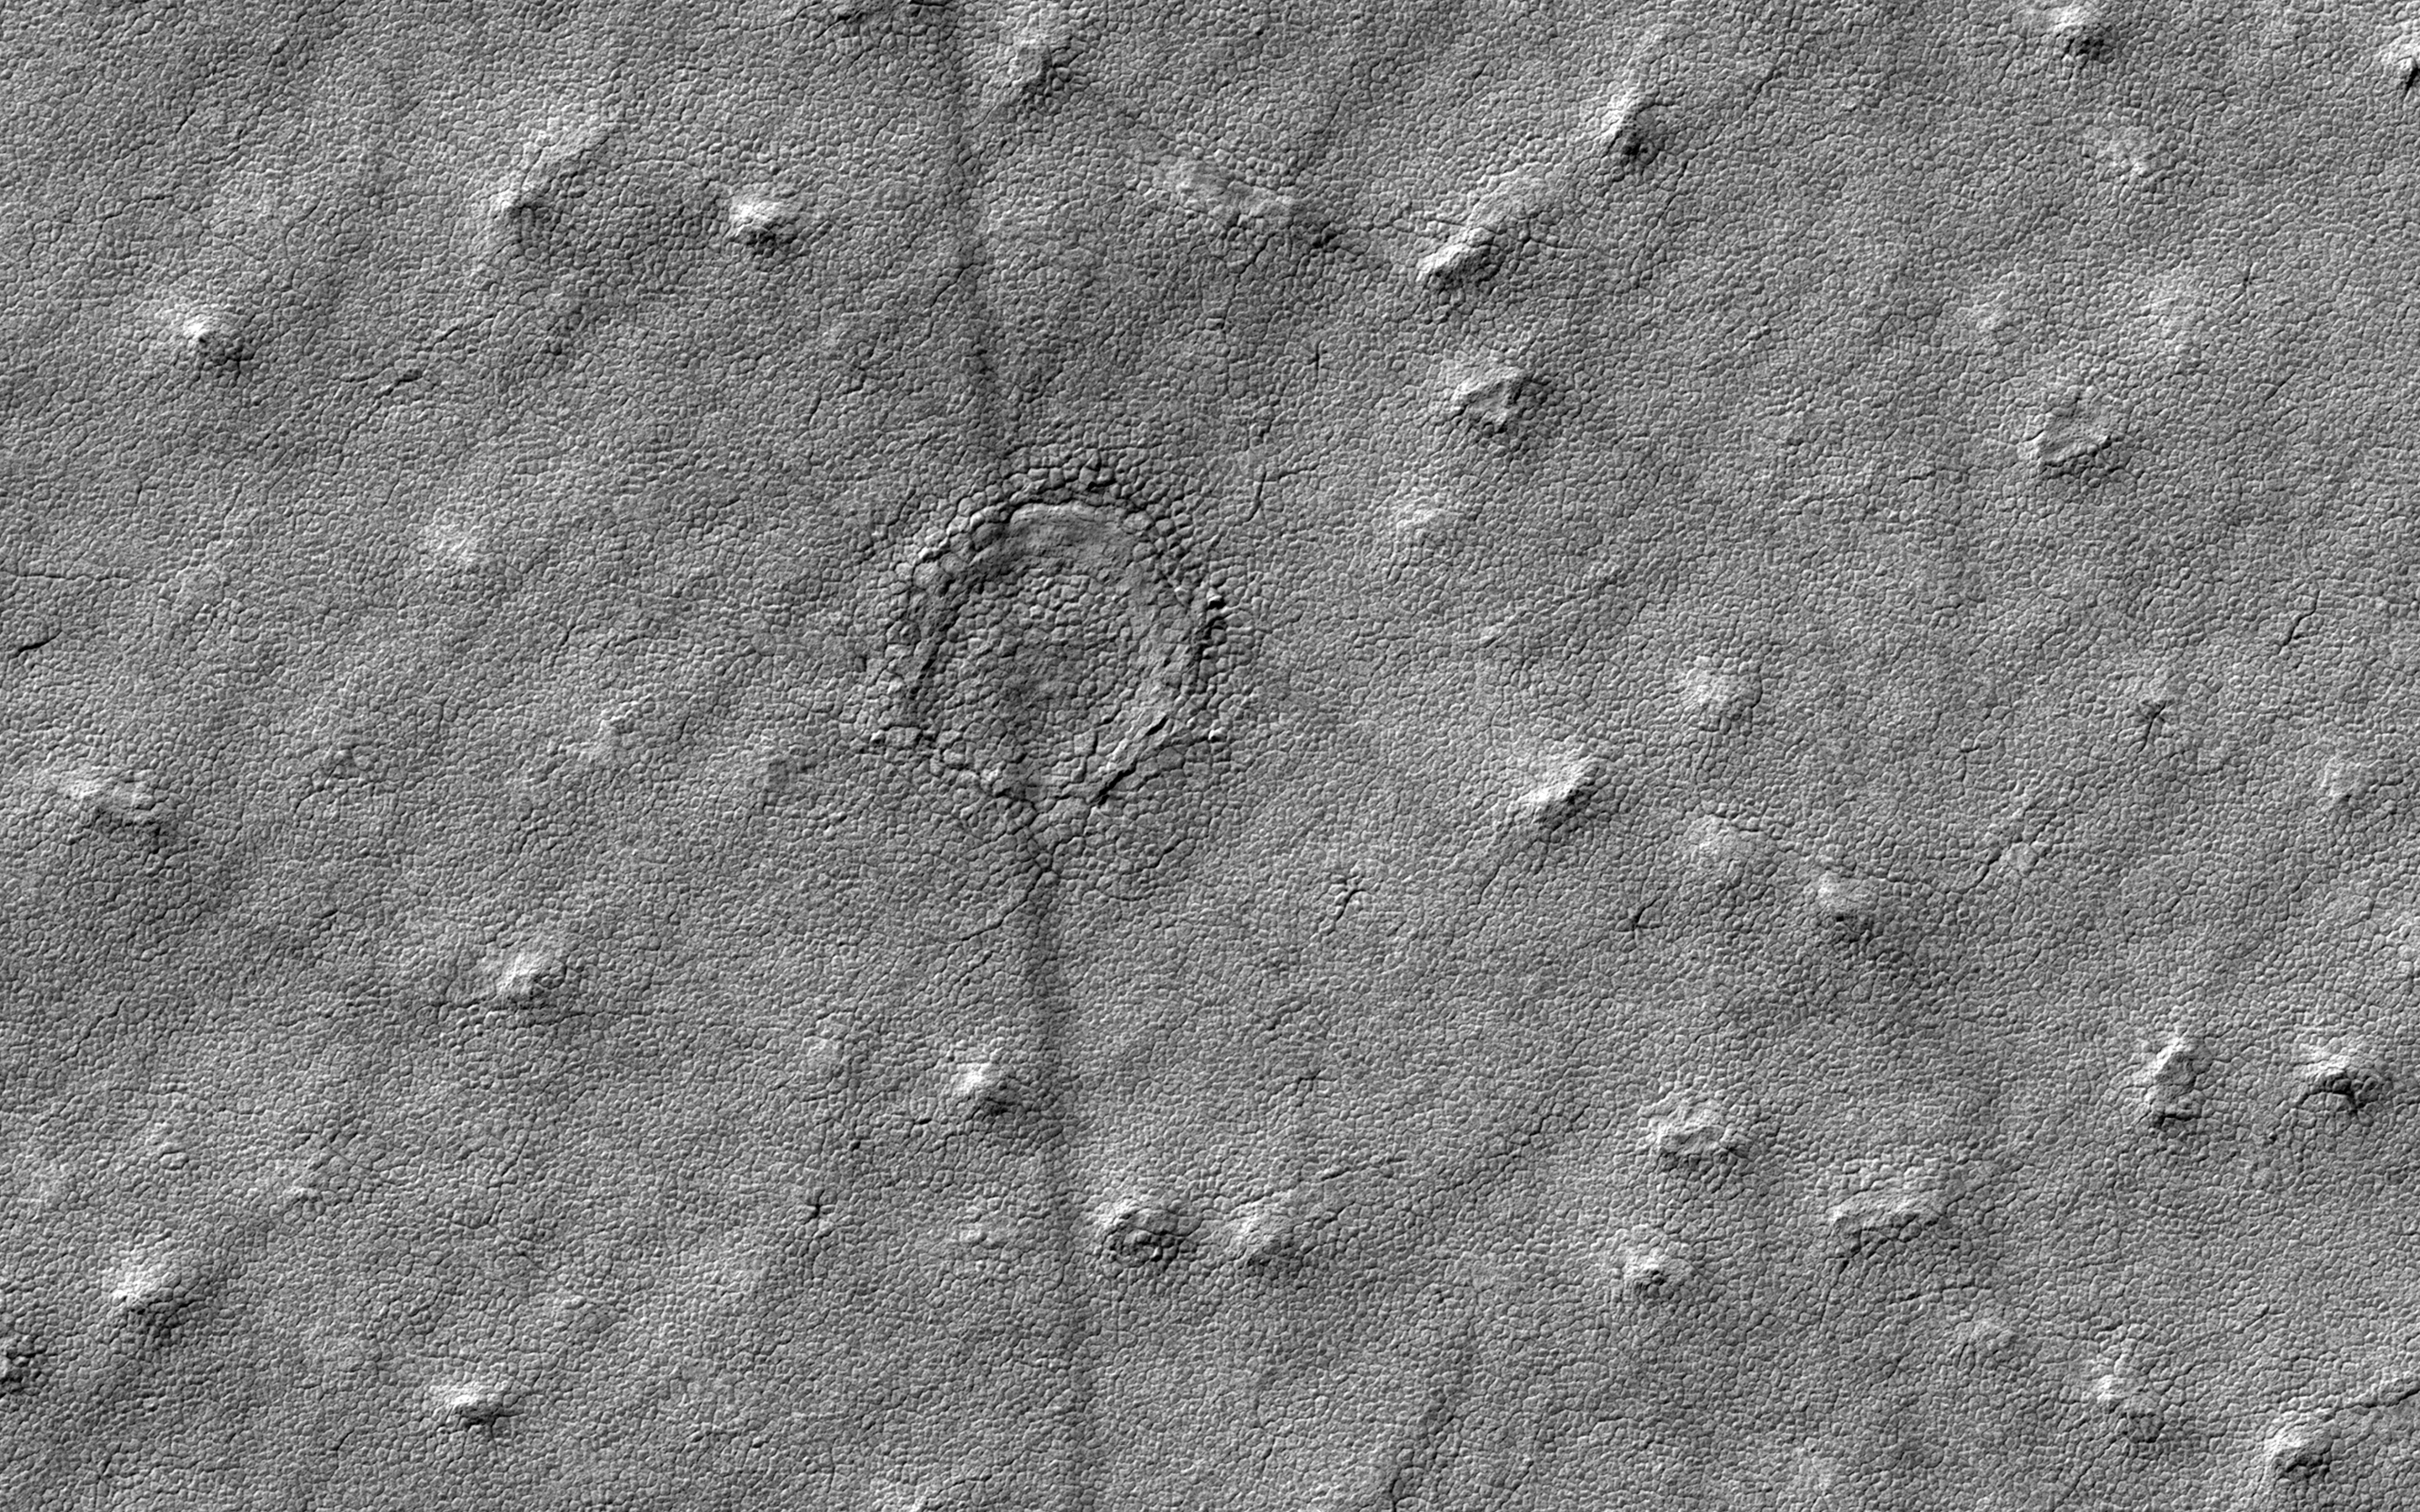

Is that an Impact Crater?

This image was acquired to take a closer look at a circular feature that might be an impact structure on the South Polar layered deposits.

Measuring the sizes and frequency of impact craters provides a constraint on the age of the landscape. However, craters in icy terrain are modified by processes that flatten and change them in such a manner that it is hard to say for sure if it had an impact origin.

The map is projected here at a scale of 50 centimeters (19.7 inches) per pixel. [The original image scale is 49.8 centimeters (19.6 inches) per pixel (with 2 x 2 binning); objects on the order of 150 centimeters (59 inches) across are resolved.] North is up.

The University of Arizona, Tucson, operates HiRISE, which was built by Ball Aerospace & Technologies Corp., Boulder, Colo. NASA’s Jet Propulsion Laboratory, a division of Caltech in Pasadena, California, manages the Mars Reconnaissance Orbiter Project for NASA’s Science Mission Directorate, Washington.

Credit: NASA/JPL-Caltech/Univ. of Arizona